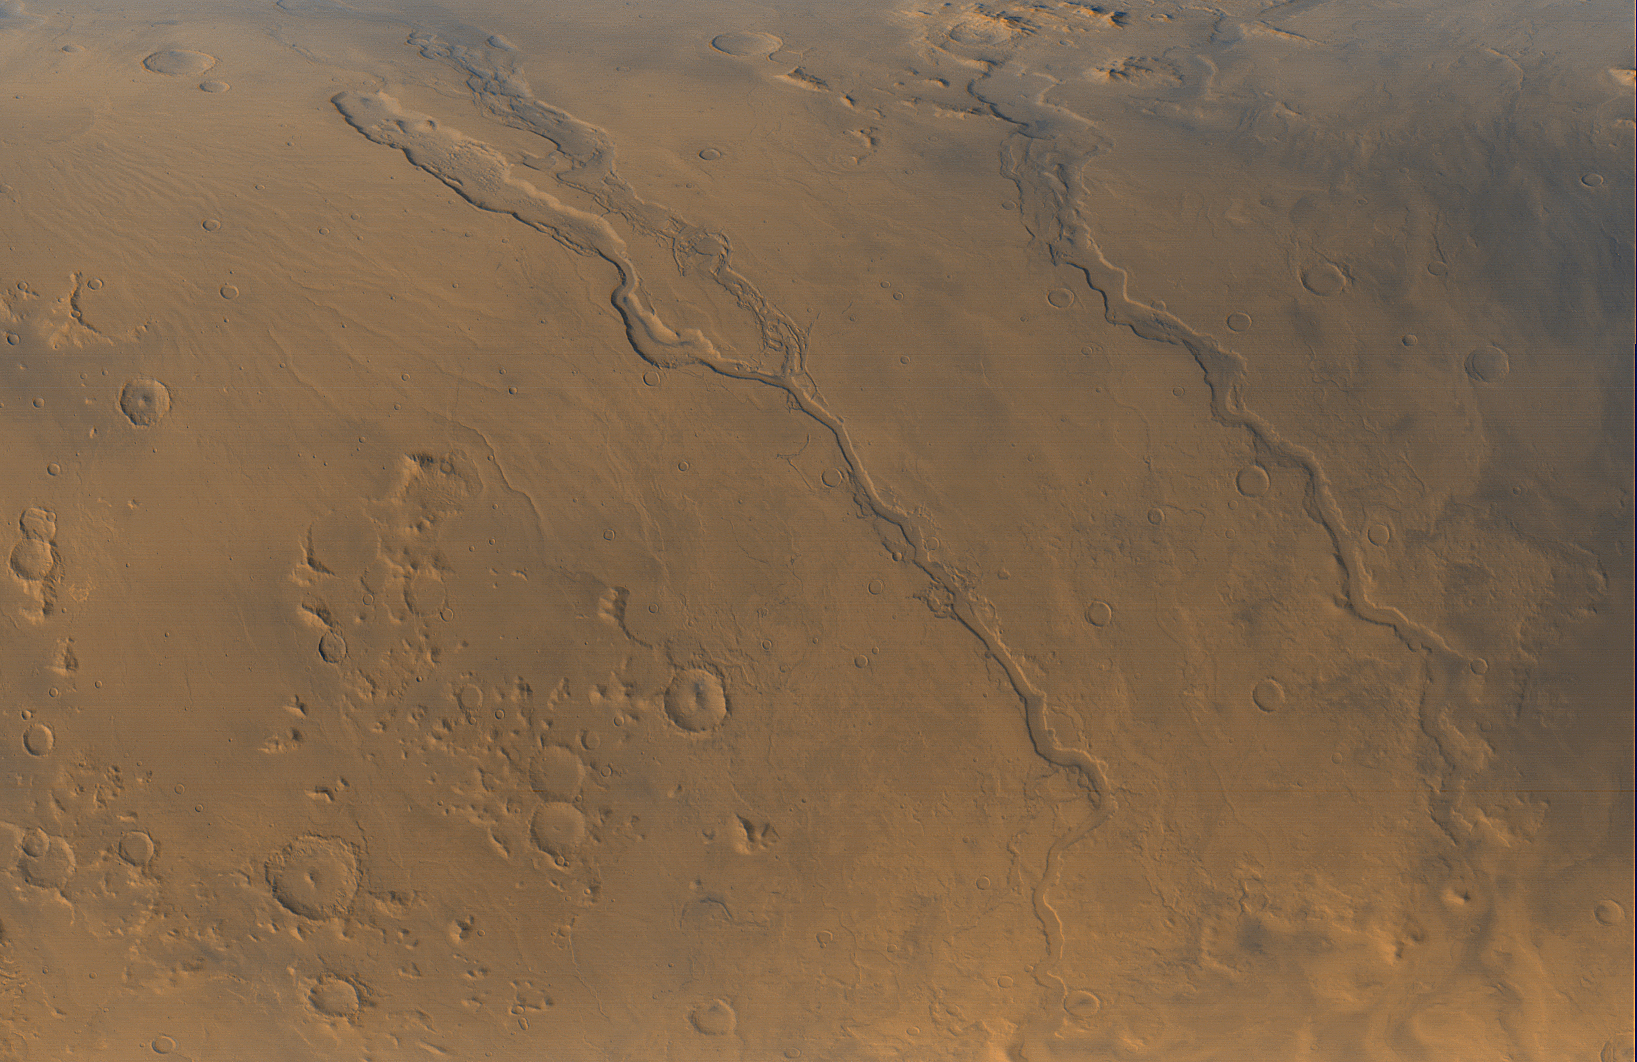

Looking Out Across Dao, Niger, and Harmakhis Valles

The Mars Global Surveyor (MGS) Mars Orbiter Camera (MOC) opened its fourth year orbiting the red planet with this mid-autumn view of three major valley systems east of the Hellas plains. From left to right, the first major valley, Dao Vallis, runs diagonally from the upper left to just past the lower center of the image. Niger Vallis joins Dao Vallis just above the center of the frame. Harmakhis Vallis extends diagonally across the right half of the picture, toward the lower right. These valleys are believed by some to have been formed–at least in part–by large outbursts of liquid water some time far back in the martian past, though there is no way to know exactly how many hundreds of millions or billions of years ago this might have occurred. In each valley, water would have flowed toward the bottom of the image. Although their dimensions vary along their courses, the valleys are all roughly 1 km (0.6 miles) deep and range in width from about 40 km (25 miles) down to about 8 km (5 mi). Located around 40°S, 270°W, the picture covers an area approximately 800 km across and is illuminated by sunlight from the lower left. North is toward the left; the picture is a composite of red and blue wide angle images obtained by MOC on September 13, 2000.

Credit: NASA/JPL/MSSS